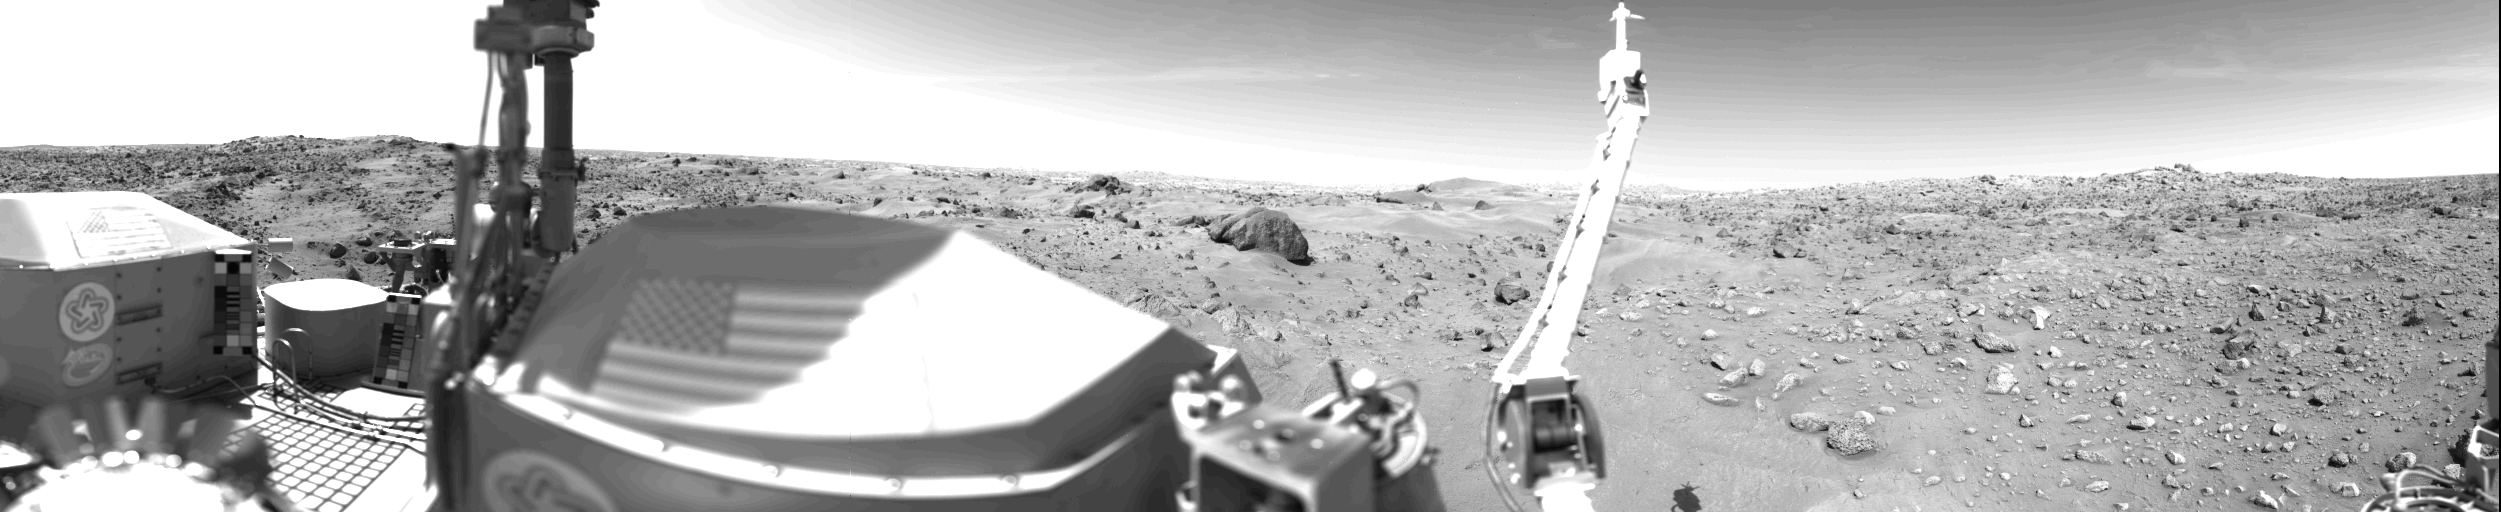

Sand Dunes And Large Rocks Revealed By Camera 1

Sand dunes and large rocks are revealed in this panorama picture of Mars, the first photograph taken by Viking l’s Camera 1 on July 23. The horizon is approximately 3 kilometers (2 miles) away. The left and right thirds of this picture are the same areas that were photographed on July 20 (Sol O) by Camera 2 and provide stereo coverage. The middle third reveals a part of the Martian surface not seen on the July 20 panorama. The late afternoon sun is high in the sky over the left side of the picture. The support struts of the S-band high-gain antenna extend to the top of the picture. The American flags are located on the two RTG (Radioisotope Thermoelectric Generator) wind screens. In the middle third of the picture, the rocky surface is covered by thick deposits of wind-blown material, forming numerous dunes. At the center of the picture on the horizon are two low hills which may be part of the rim of a distant crater. Two very large rocks are visible in the middleground; the nearer one is 3 meters (10 feet) in diameter and is 8 meters (25 feet) from the spacecraft. A cloud layer is visible halfway between the horizon and the top of the picture. The meteorology boom is located right of center. Behind it, the ‘White Mesa’ is visible, which could be seen on the far left side of the Sol O Camera 2 panorama. In the near ground are numerous rocks about 10 cm (4 inches) across, with horseshoe-shaped scour marks on their upwind side and wind tails in their lee. The fine-grained material in front of them contains small pits formed by impact of material kicked out by the Lander spacecraft’s rocket engines.

Credit: NASA/JPL